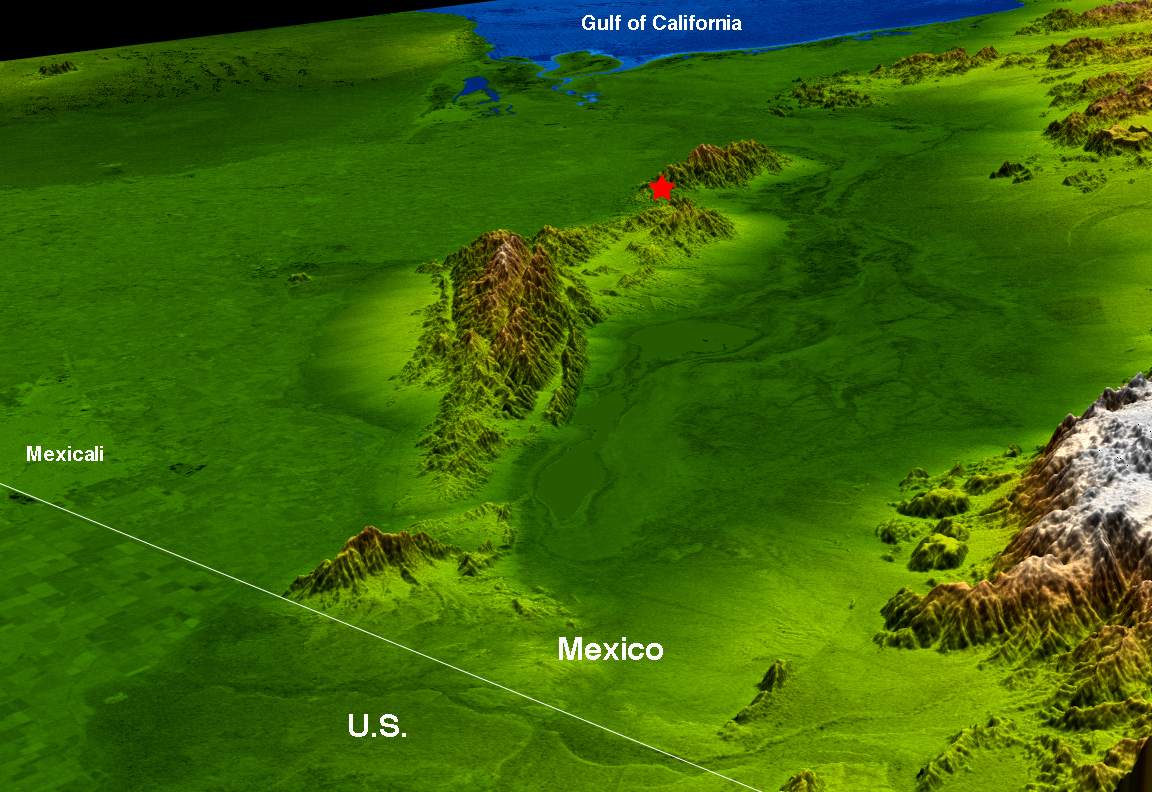

Baja Earthquake Perspective View

The topography surrounding the Laguna Salada Fault in the Mexican state of Baja, California, is well shown in this combined radar image and topographic view generated with data from the Shuttle Radar Topography Mission (SRTM). On April 4, 2010, a magnitude 7.2 earthquake struck along this fault about 64 kilometers (40 miles) south of the Mexico-United States border.

According to the U.S. Geological Survey, the earthquake was the largest event to strike this area since 1892. This fault is a probable southern continuation of the Elsinore Fault Zone in Southern California, and is related to the San Andreas fault zone complex. Aftershocks since the major event have appeared to extend in both directions along this fault system from the epicenter, marked by the red star.

This image combines a radar image acquired in February 2000 during SRTM, and color-coding by topographic height using data from the same mission. Dark green colors indicate low elevations, rising through yellow and tan, to white at the highest elevations. It shows a simulated view toward the southwest, with the topography exaggerated by a factor of two for clarity.

The Shuttle Radar Topography Mission flew aboard the Space Shuttle Endeavour, launched on Feb. 11, 2000. SRTM used the same radar instrument that comprised the Spaceborne Imaging Radar-C/X-Band Synthetic Aperture Radar (SIR-C/X-SAR) that flew twice on the Space Shuttle Endeavour in 1994. SRTM was designed to collect 3-D measurements of Earth’s surface. To collect the 3-D data, engineers added a 60-meter (approximately 200-foot) mast, installed additional C-band and X-band antennas, and improved tracking and navigation devices. The mission is a cooperative project between NASA, the National Geospatial-Intelligence Agency (NGA) of the U.S. Department of Defense and the German and Italian space agencies. It is managed by NASA’s Jet Propulsion Laboratory, Pasadena, Calif., for NASA’s Science Mission Directorate, Washington, D.C.

Location: 35.1 degrees North latitude, 115.3 degrees West longitude
Orientation: Southwest toward the top
Size: approximately 146 by 106 kilometers (91 by 66 miles)
SRTM Data Acquired: February 2000

Credit: NASA/JPL/NGA